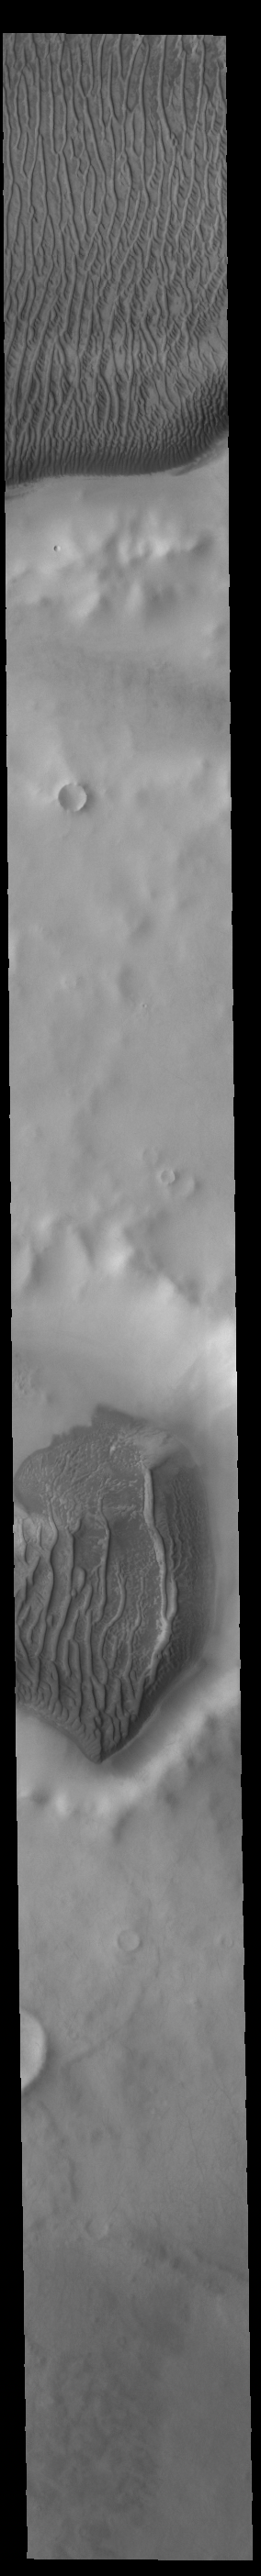

Richardson Crater Dunes

Today’s VIS image shows part of Richardson Crater (top) and an unnamed crater below it. Large sand sheets cover the floor of both craters. Linear dune forms are visible on the top of each sand mound. The dunes in this image are different from crater dunes found further north, due to the amount of ice present most of the year. Richardson Crater is 89 km (55 miles) in diameter.

Credit: NASA/JPL-Caltech/ASU